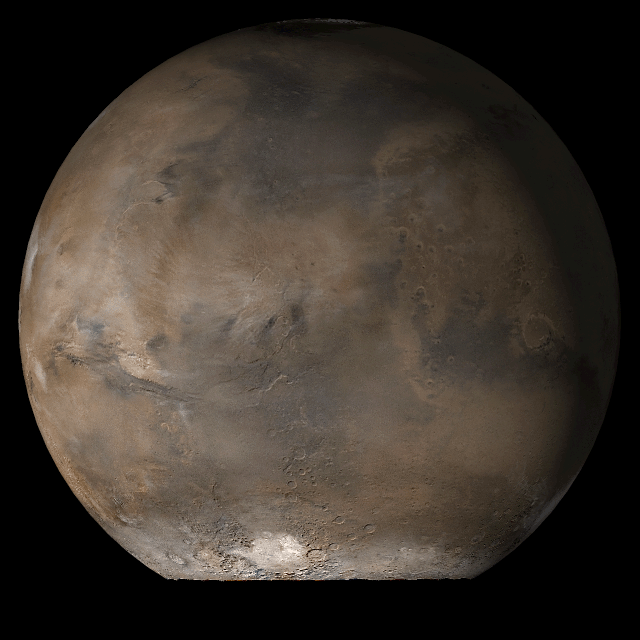

Mars at Ls 107°: Acidalia/Mare Erythraeum

13 September 2006
This picture is a composite of Mars Global Surveyor (MGS) Mars Orbiter Camera (MOC) daily global images acquired at Ls 107° during a previous Mars year. This month, Mars looks similar, as Ls 107° occurs in mid-September 2006. The picture shows the Acidalia/Mare Erythraeum face of Mars. Over the course of the month, additional faces of Mars as it appears at this time of year are being posted for MOC Picture of the Day. Ls, solar longitude, is a measure of the time of year on Mars. Mars travels 360° around the Sun in 1 Mars year. The year begins at Ls 0°, the start of northern spring and southern autumn.

Season: Northern Summer/Southern Winter

Credit: NASA/JPL/Malin Space Science Systems